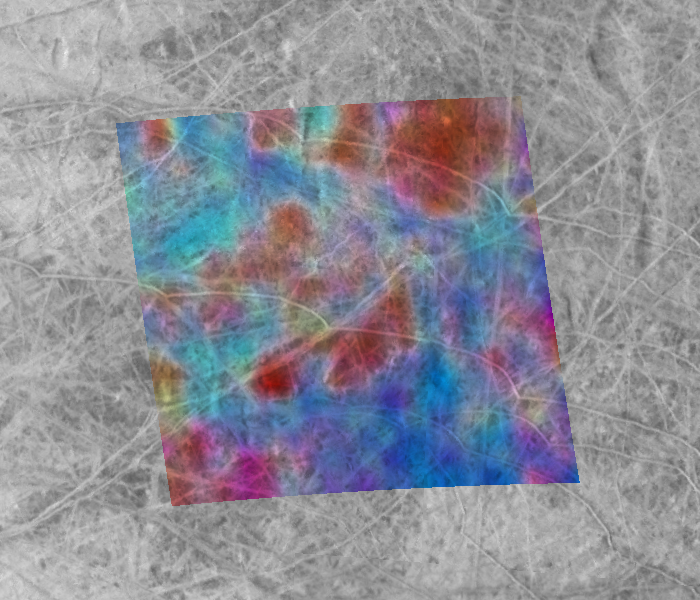

Europa: Sea Salts or Battery Acid

This composite image of the Jupiter-facing hemisphere of Europa was obtained on November 25, 1999 by two instruments onboard NASA’s Galileo spacecraft. The global black-and-white view, by the spacecraft’s camera, provides the highest resolution view ever obtained of this side of Europa. The superimposed false-color image, obtained by Galileo’s near-infrared mapping spectrometer instrument, reveals the presence of materials with differing compositions on Europa’s surface.

In this image, blue areas represent the cleanest, brightest icy surfaces, while the reddest areas have the highest concentrations of darker, non-ice materials. The mixture of colors seen here is most likely the result of both variations in the ages and composition of surface materials. The dark materials are believed to fade with the passage of time.

This area is highly unusual compared to many other areas on Europa because of its high concentration of fresh-appearing bright ridges and fractures. On other parts of Europa, the darker areas appear to be the most recently formed, but here the ridges and fractures appear to “overprint” the underlying darker mottled terrain.

Scientists disagree about the chemical makeup of the dark materials; both sulfuric acid (common battery acid) and salty minerals, perhaps from a subsurface ocean, have been suggested. Analysis of images like this one may help to resolve this controversy. Surprisingly, either material could help to produce conditions below the surface that could be favorable to the formation of living organisms.

The colored area is centered near the intersection of the equator and the European “prime meridian,” where the longitude is assigned the value of 0 degrees. This is the sub-Jupiter point, where Jupiter always appears to be almost directly overhead. This phenomenon occurs because Europa takes the same period of time to rotate as it does to orbit around Jupiter (3.55 days). The area imaged in color is about 400 by 400 kilometers (250 by 250 miles), an area of about 160,000 square kilometers (about 62,000 square miles).

Click on this thumbnail image above to view the above image in a Global context.

The Jet Propulsion Laboratory, Pasadena, CA manages the Galileo mission for NASA’s Office of Space Science, Washington, DC. JPL is a division of the California Institute of Technology, Pasadena, CA.

Credit: NASA/JPL